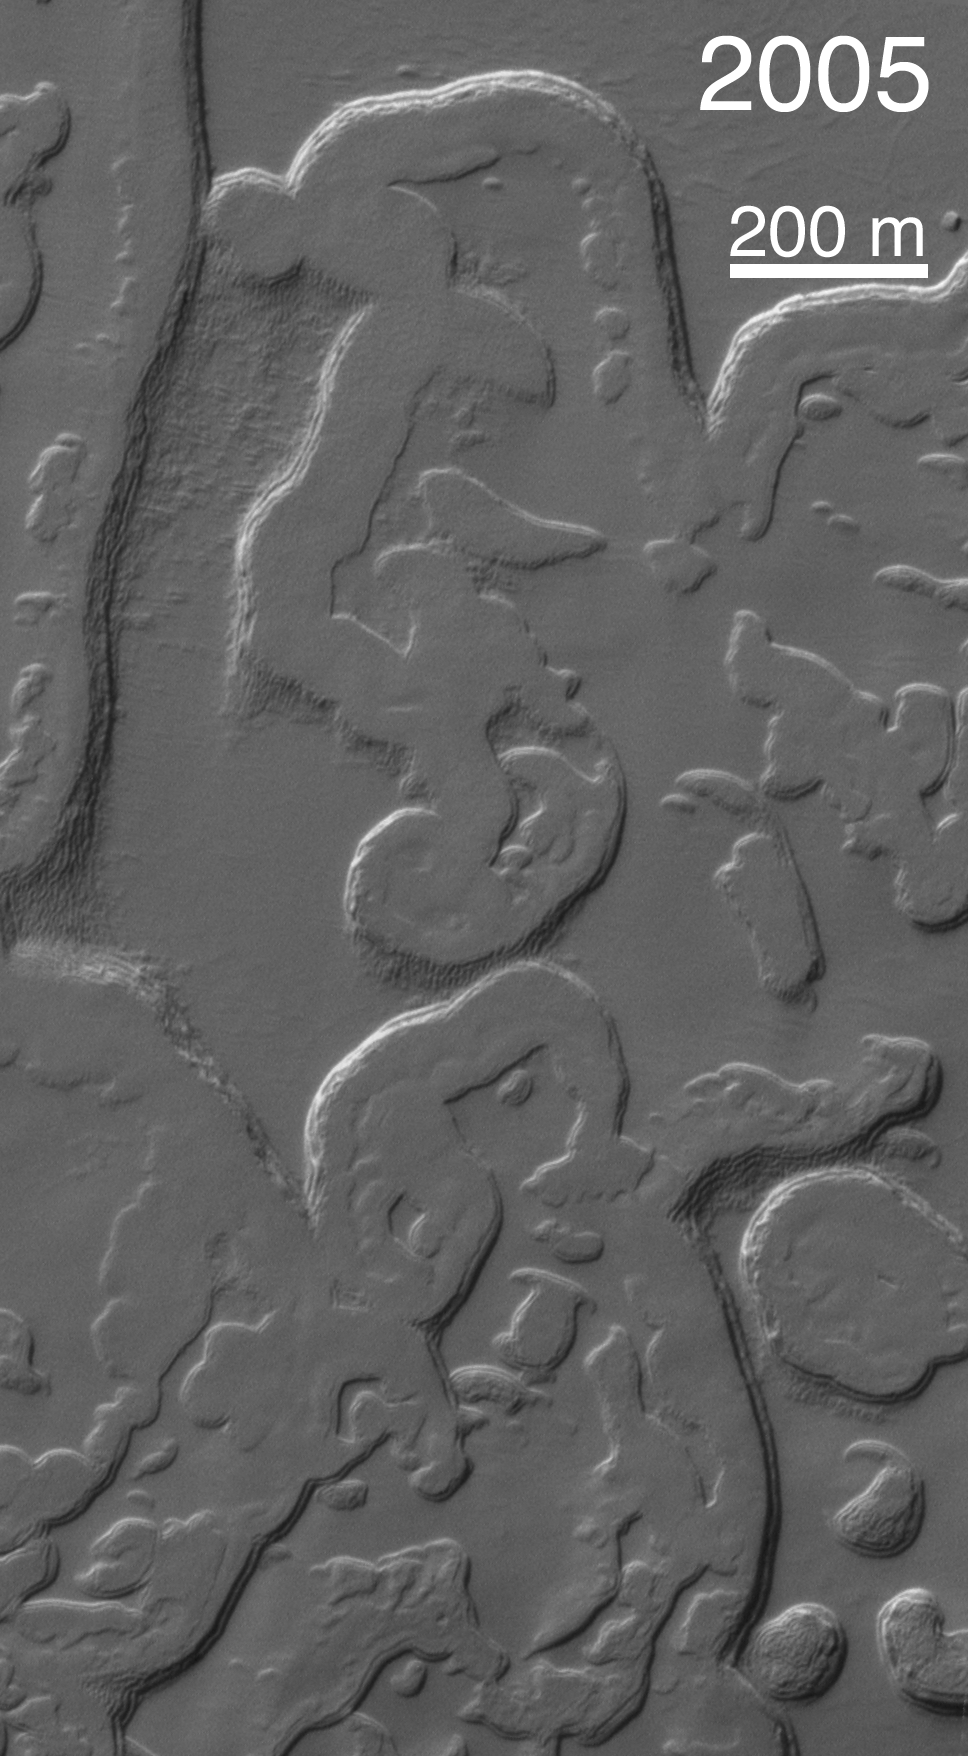

Four Mars Years of South Polar Changes

One of the most profound discoveries that would not have been possible if NASA’s Mars Global Surveyor mission had not been extended beyond its primary mission of one Mars year (687 Earth days) is that of dramatic changes that take place in the south polar residual ice cap each martian year. To make this discovery, the Mars Orbiter Camera on the spacecraft had to be employed during a second Mars year to repeat images of sites on the south polar cap that had been imaged during the primary mission.

The initial discovery was made in 2001, when the camera team repeated images of portions of the south polar cap that had already been imaged in 1999. The goal of these images was to obtain stereo views, which would allow investigators to see the topography of the cap in three dimensions and to measure the thickness of the polar ice layers.

It was not possible to produce the desired 3-D views. To the team’s surprise, the landforms of the south polar cap had changed.

The south polar residual cap — that is, the portion of the ice cap that remains bright and retains ice throughout the southern summer season — was seen in 1997 and 1999 images to have a complex terrain of broad, relatively flat mesas, small buttes, and many pits and troughs. Pits are generally circular and in some areas visually resemble a stack of thin slices of Swiss cheese. Very early in the Mars Global Surveyor mission, the Mars Orbiter Camera team speculated that these landforms must be carved into frozen carbon dioxide, because they look so unfamiliar and because Viking orbiter infrared measurements indicated that the south polar cap is cold enough consist of frozen carbon dioxide, even in summer.

The observations made by Mars Orbiter Camera in 2001, during the first part of the extended mission, showed that the scarps and pit walls of the south polar cap had retreated at an average rate of about 3 meters (10 feet) since 1999. In other words, they were retreating 3 meters per Mars year (and, of course, most of that retreat takes place during the summer). In some places on the cap, the scarps retreat less than 3 meters a Mars year, and in others it can retreat as much as 8 meters (26 feet) per martian year.

Of the two volatile materials one is likely to find in a frozen state on Mars — water and carbon dioxide — it is carbon dioxide that is volatile enough to permit scarp retreat rates like those observed by the Mars Orbiter Camera.

Over time, south polar pits merge to become plains, mesas turn into buttes, and buttes vanish forever. Since 2001, two additional Mars years have elapsed. A scientific benefit of having a long extended mission for Mars Global Surveyor has been the opportunity to document how the polar cap is changing each year.

Four images are shown here, plus an animation at left presenting the four frames in sequence. The location is near 86.3 degrees south latitude, 49.4 degrees west longitude, and the images show the same portion of the south polar residual cap as it appeared in 1999, 2001, 2003, and 2005. Comparing the images or viewing the animation makes it evident that the landscape of the south polar cap has been changing rapidly over the past four martian years.

Each year that Mars Global Surveyor has been in orbit, the landforms of the south polar residual cap have gotten smaller, and the carbon dioxide removed from the cap has not been re-deposited. The implication is that Mars presently has a warm (and possibly warming) climate, with new carbon dioxide going into the atmosphere every year. The other implication is that, at some time in the not-too-distant past, the planet had a colder climate, so that the layers of carbon dioxide could be deposited in the first place. If one takes the rate of scarp retreat and projects it backwards to fill in all of the pits and troughs with the carbon dioxide that has been removed from them, one finds that the colder climate might only have occurred a few centuries to a few tens of thousands of years ago. This kind of time scale is not unlike that of the climate changes that have been recorded on Earth, including the Ice Ages and the smaller fluctuations that have occurred since the last Ice Age (e.g., the “Little Ice Age” of the mid-14th through mid-19th centuries).

After the discovery that the pits were enlarging and that we were not seeing carbon-dioxide deposition, it was suggested that interannual variations might be large enough to permit such deposition on a short timescale. However, two Mars years of additional observations show no large magnitude annual differences. Variations that would permit carbon dioxide deposition may require decades. And to see such variations may require many more Mars years of observations by orbiting spacecraft.

The Mars Orbiter Camera was built and is operated by Malin Space Science Systems, San Diego, Calif. Mars Global Surveyor left Earth on Nov. 7, 1996, and began orbiting Mars on Sept. 12, 1997. JPL, a division of the California Institute of Technology, Pasadena, manages Mars Global Surveyor for NASA’s Science Mission Directorate, Washington.

Credit: NASA/JPL/MSSS